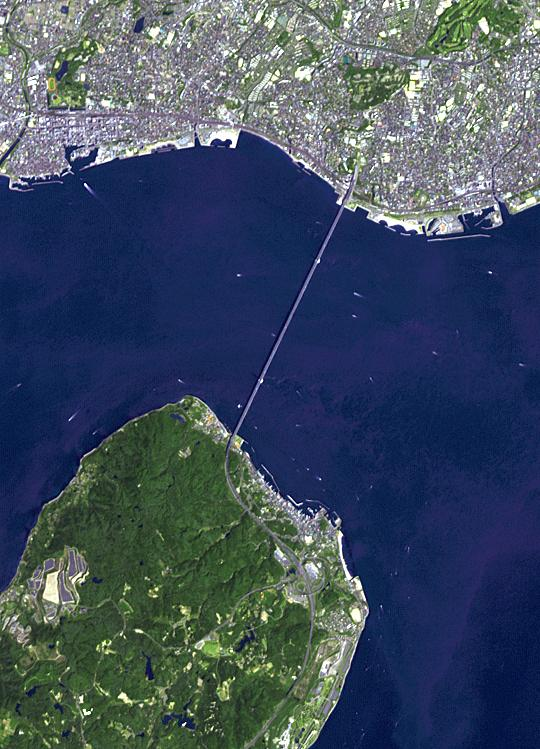

Akashi-Kaikyo Bridge, Japan

The Akashi Kaikyo Bridge in Japan has the longest central span of any suspension bridge in the world at 1991 m. The total length of the bridge is 3911 m. It links the city of Kobe on the mainland of Honshu to Iwaya on Awaji Island, crossing the busy Akashi Strait. The image was acquired April 26, 2014, covers an area of 8.1 by 11.2 km, and is located at 34.6 degrees north, 135 degrees east.

With its 14 spectral bands from the visible to the thermal infrared wavelength region and its high spatial resolution of 15 to 90 meters (about 50 to 300 feet), ASTER images Earth to map and monitor the changing surface of our planet. ASTER is one of five Earth-observing instruments launched Dec. 18, 1999, on Terra. The instrument was built by Japan’s Ministry of Economy, Trade and Industry. A joint U.S./Japan science team is responsible for validation and calibration of the instrument and data products.

The broad spectral coverage and high spectral resolution of ASTER provides scientists in numerous disciplines with critical information for surface mapping and monitoring of dynamic conditions and temporal change. Example applications are: monitoring glacial advances and retreats; monitoring potentially active volcanoes; identifying crop stress; determining cloud morphology and physical properties; wetlands evaluation; thermal pollution monitoring; coral reef degradation; surface temperature mapping of soils and geology; and measuring surface heat balance.

The U.S. science team is located at NASA’s Jet Propulsion Laboratory, Pasadena, Calif. The Terra mission is part of NASA’s Science Mission Directorate, Washington, D.C.

Credit: NASA/GSFC/METI/ERSDAC/JAROS, and U.S./Japan ASTER Science Team